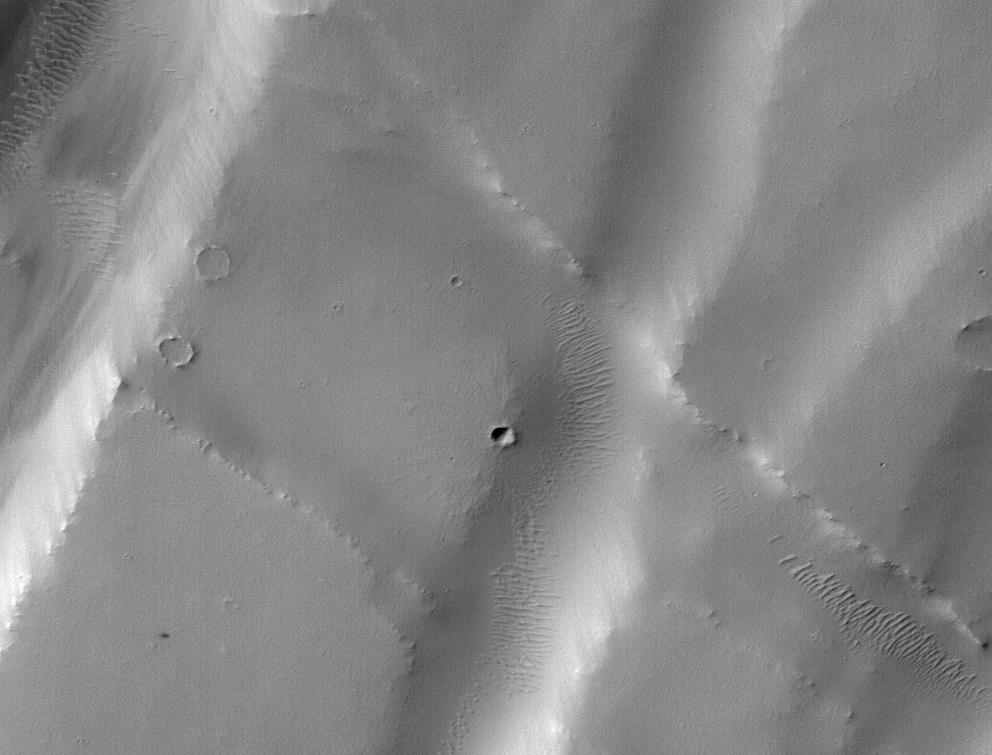

Machine Learning Spots a Cluster of Mars Craters: Context Camera’s view

Figure 1, Annotated Image

The tiny black speck in the lower left corner of this image within the red circle is a cluster of recently formed craters spotted on Mars using a new machine-learning algorithm. This image was taken by the Context Camera aboard NASA’s Mars Reconnaissance Orbiter in a region called Noctis Fossae, located at latitude -3.213, longitude: 259.415.

The medium-angle Context Camera can view hundreds of miles of terrain in low resolution; scientists then scan the image for interesting features and can request another MRO camera, the High-Resolution Imaging Science Experiment (HiRISE), to zoom in for a more detailed view. The HiRISE view of the black speck in this image can be seen in PIA24040.

NASA’s Jet Propulsion Laboratory, a division of Caltech in Pasadena, manages the Mars Reconnaissance Orbiter for the NASA Science Mission Directorate in Washington. Lockheed Martin Space Systems in Denver, built the spacecraft. Malin Space Science Systems in San Diego, provided and operates the Context Camera. University of Arizona in Tucson provided and operates HiRISE.

Credit: NASA/JPL-Caltech/MSSS